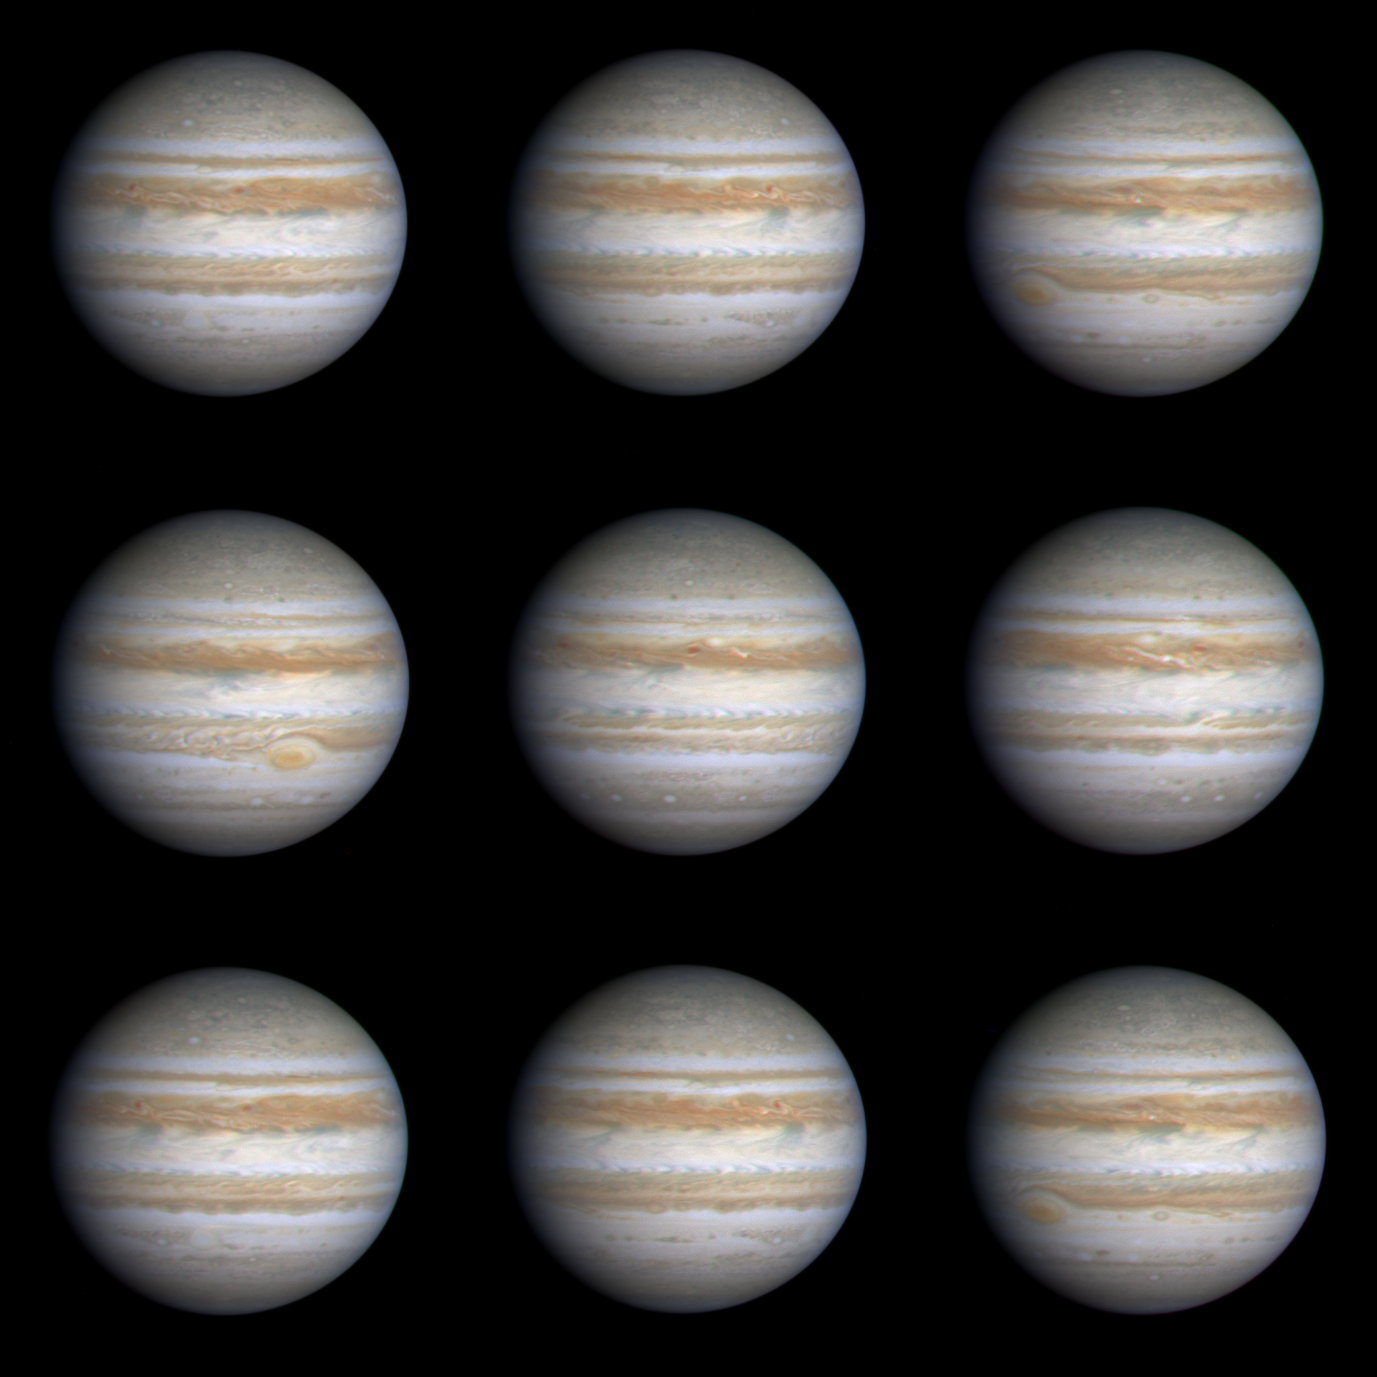

Nine Frames as Jupiter Turns

This sequence of nine true-color, narrow-angle images shows the varying appearance of Jupiter as it rotated through more than a complete 360-degree turn. The smallest features seen in this sequence are no bigger than about 380 kilometers (about 236 miles). Rotating more than twice as fast as Earth, Jupiter completes one rotation in about 10 hours. These images were taken on Oct. 22 and 23, 2000. From image to image (proceeding left to right across each row and then down to the next row), cloud features on Jupiter move from left to right before disappearing over the edge onto the nightside of the planet. The most obvious Jovian feature is the Great Red Spot, which can be seen moving onto the dayside in the third frame (below and to the left of the center of the planet). In the fourth frame, taken about 1 hour and 40 minutes later, the Great Red Spot has been carried by the planet’s rotation to the east and does not appear again until the final frame, which was taken one complete rotation after the third frame.

Unlike weather systems on Earth, which change markedly from day to day, large cloud systems in Jupiter’s colder, thicker atmosphere are long-lived, so the two frames taken one rotation apart have a very similar appearance. However, when this sequence of images is eventually animated, strong winds blowing eastward at some latitudes and westward at other latitudes will be readily apparent. The results of such differential motions can be seen even in the still frames shown here. For example, the clouds of the Great Red Spot rotate counterclockwise. The strong westward winds northeast of the Great Red Spot are deflected around the spot and form a wake of turbulent clouds downstream (visible in the fourth image), just as a rock in a rapidly flowing river deflects the fluid around it.

The equatorial zone on Jupiter is currently bright white, indicating the presence of clouds much like cirrus clouds on Earth, but made of ammonia instead of water ice. This is very different from Jupiter’s appearance 20 years ago, when the equatorial zone was more of a brownish cast similar to the region just to its north.

At the northern edge of the equatorial zone, local regions colored a dark grayish-blue are places where the ammonia clouds have cleared allowing a view to deeper levels in Jupiter’s atmosphere. Interrupting these relatively clear regions is a series of bright arrow-shaped equatorial plumes. The most obvious one is visible just above and to the right of center in the third and ninth frames. These plumes resemble the “anvil’ clouds that accompany common summer thunderstorms on Earth, although the Jovian plumes are much bigger, and their somewhat regular spacing around the planet suggests an association with a planetary-scale wave motion. The southwest-northeast tilt of these plumes suggests that the winds in this region act to help maintain the eastward winds at this latitude.

In the dark belt north of the equatorial zone, a turbulent region with a white filamentary cloud is visible in the sixth frame, indicating rapidly changing wind direction. Several white ovals are visible at higher southern latitudes (toward the bottom of the fourth, fifth, and sixth frames, for example). These ovals, like the Great Red Spot, rotate counterclockwise and are similar in some respects to high-pressure systems on Earth.

When these images were taken, Cassini was about 3.3 degrees above Jupiter’s equatorial plane, and the Sun-Jupiter-spacecraft angle was about 20 degrees.

JPL manages the Cassini mission for NASA’s Office of Space Science, Washington, D.C. JPl is a division of the California Institute of Technology in Pasadena.

Credit: NASA/JPL/University of Arizona